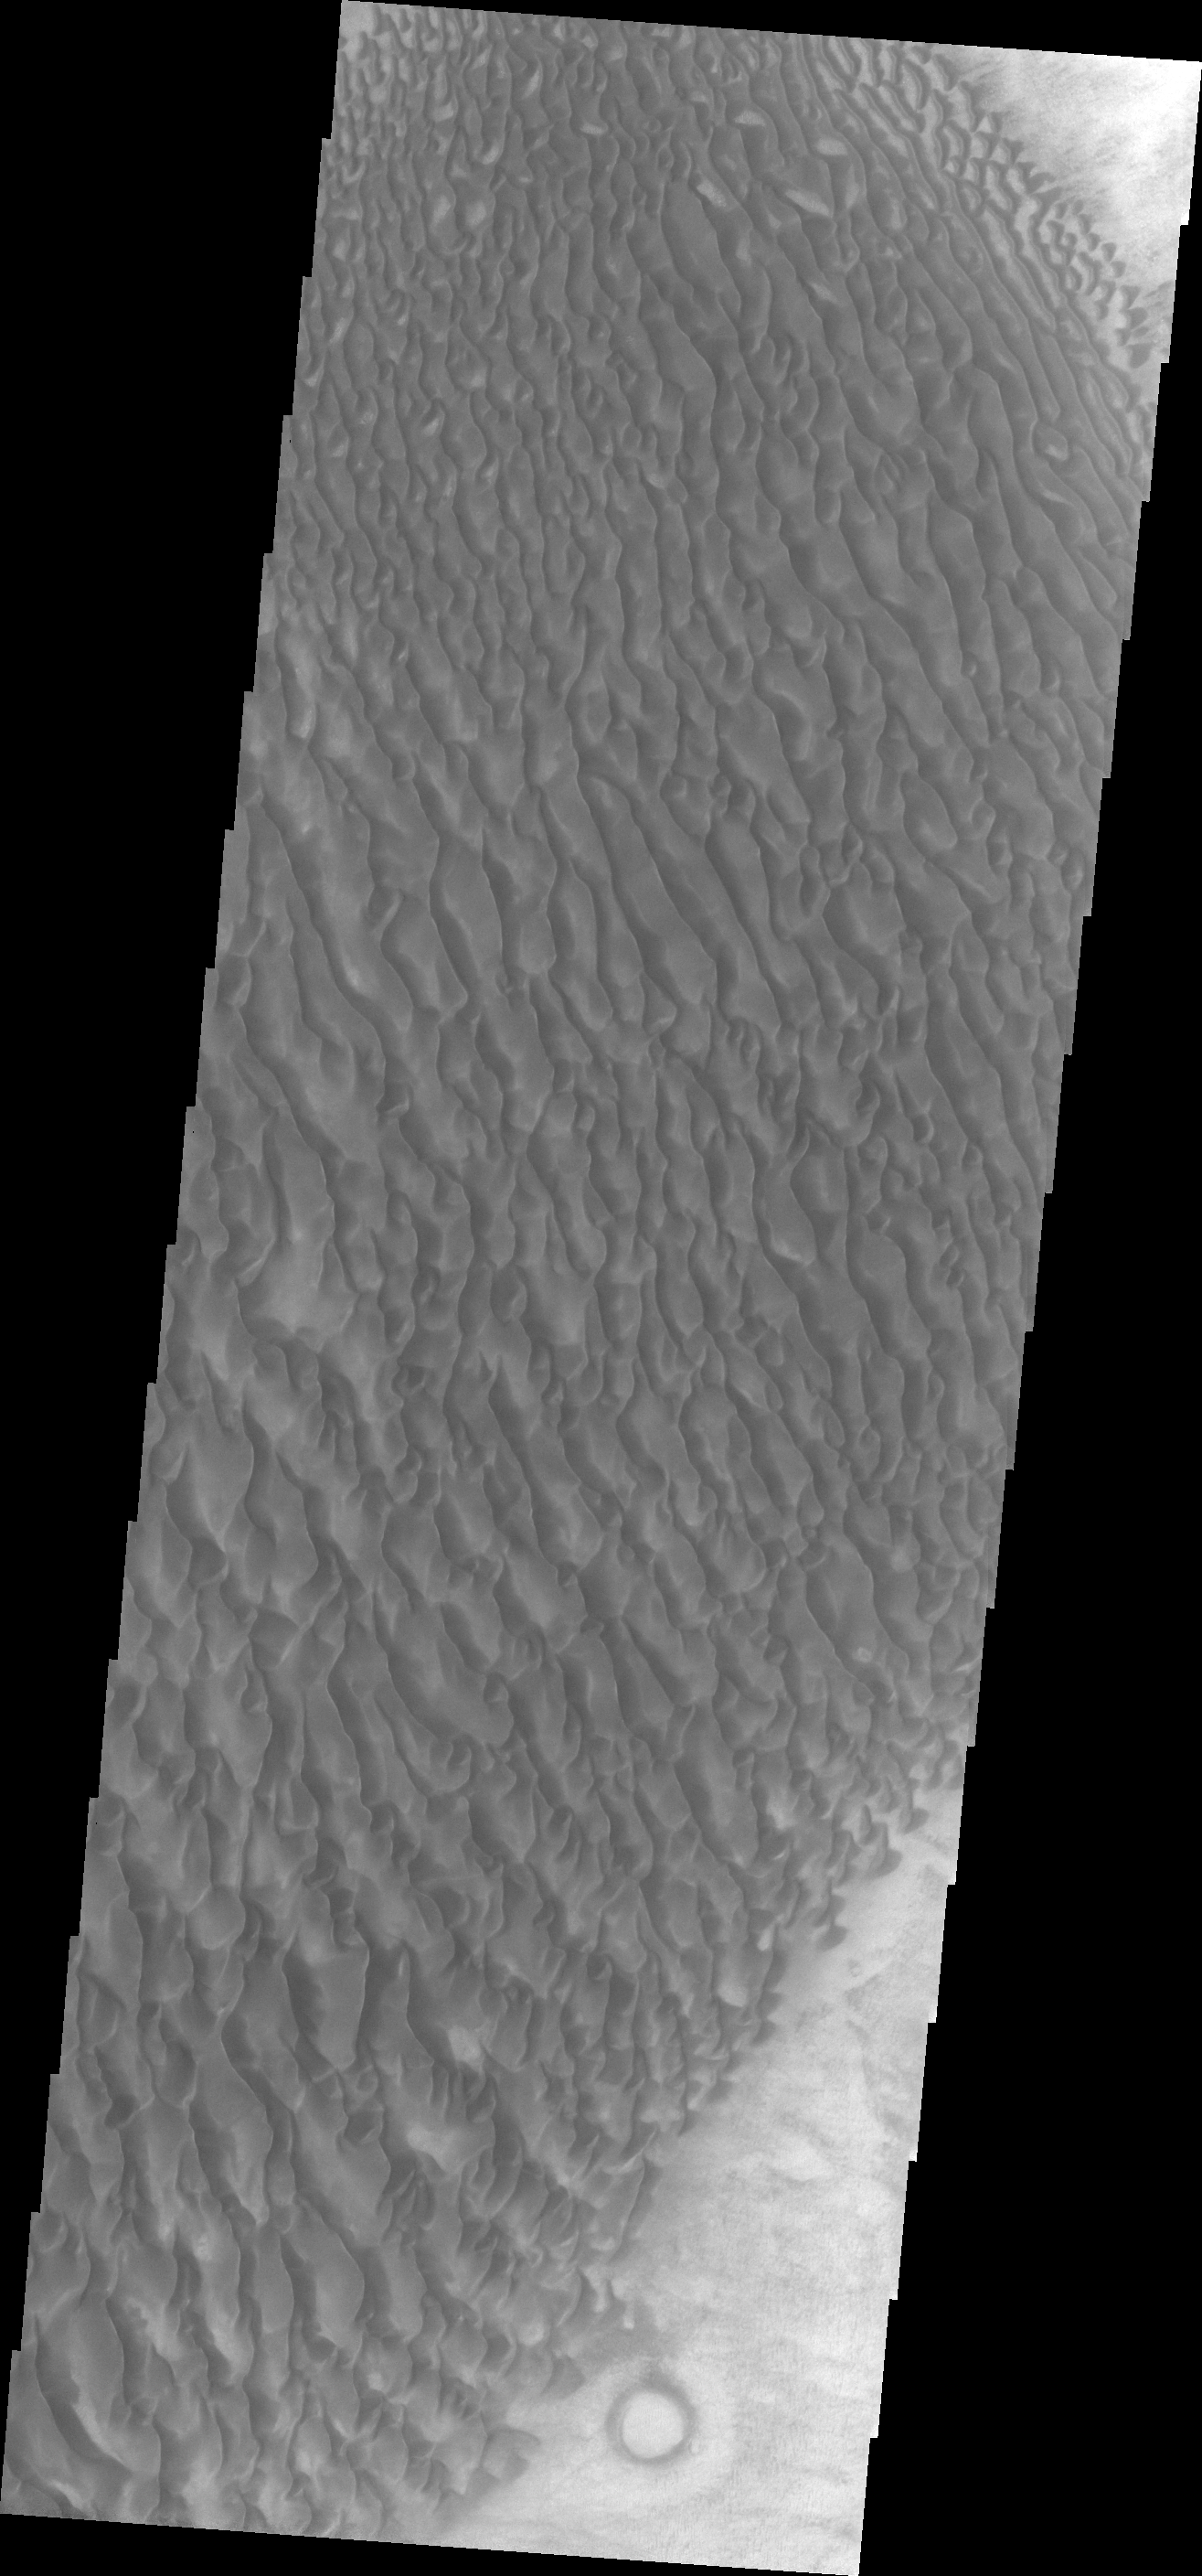

Proctor Crater Dunes

This field of dunes in located on the floor of Proctor Crater.

Credit: NASA/JPL/ASU